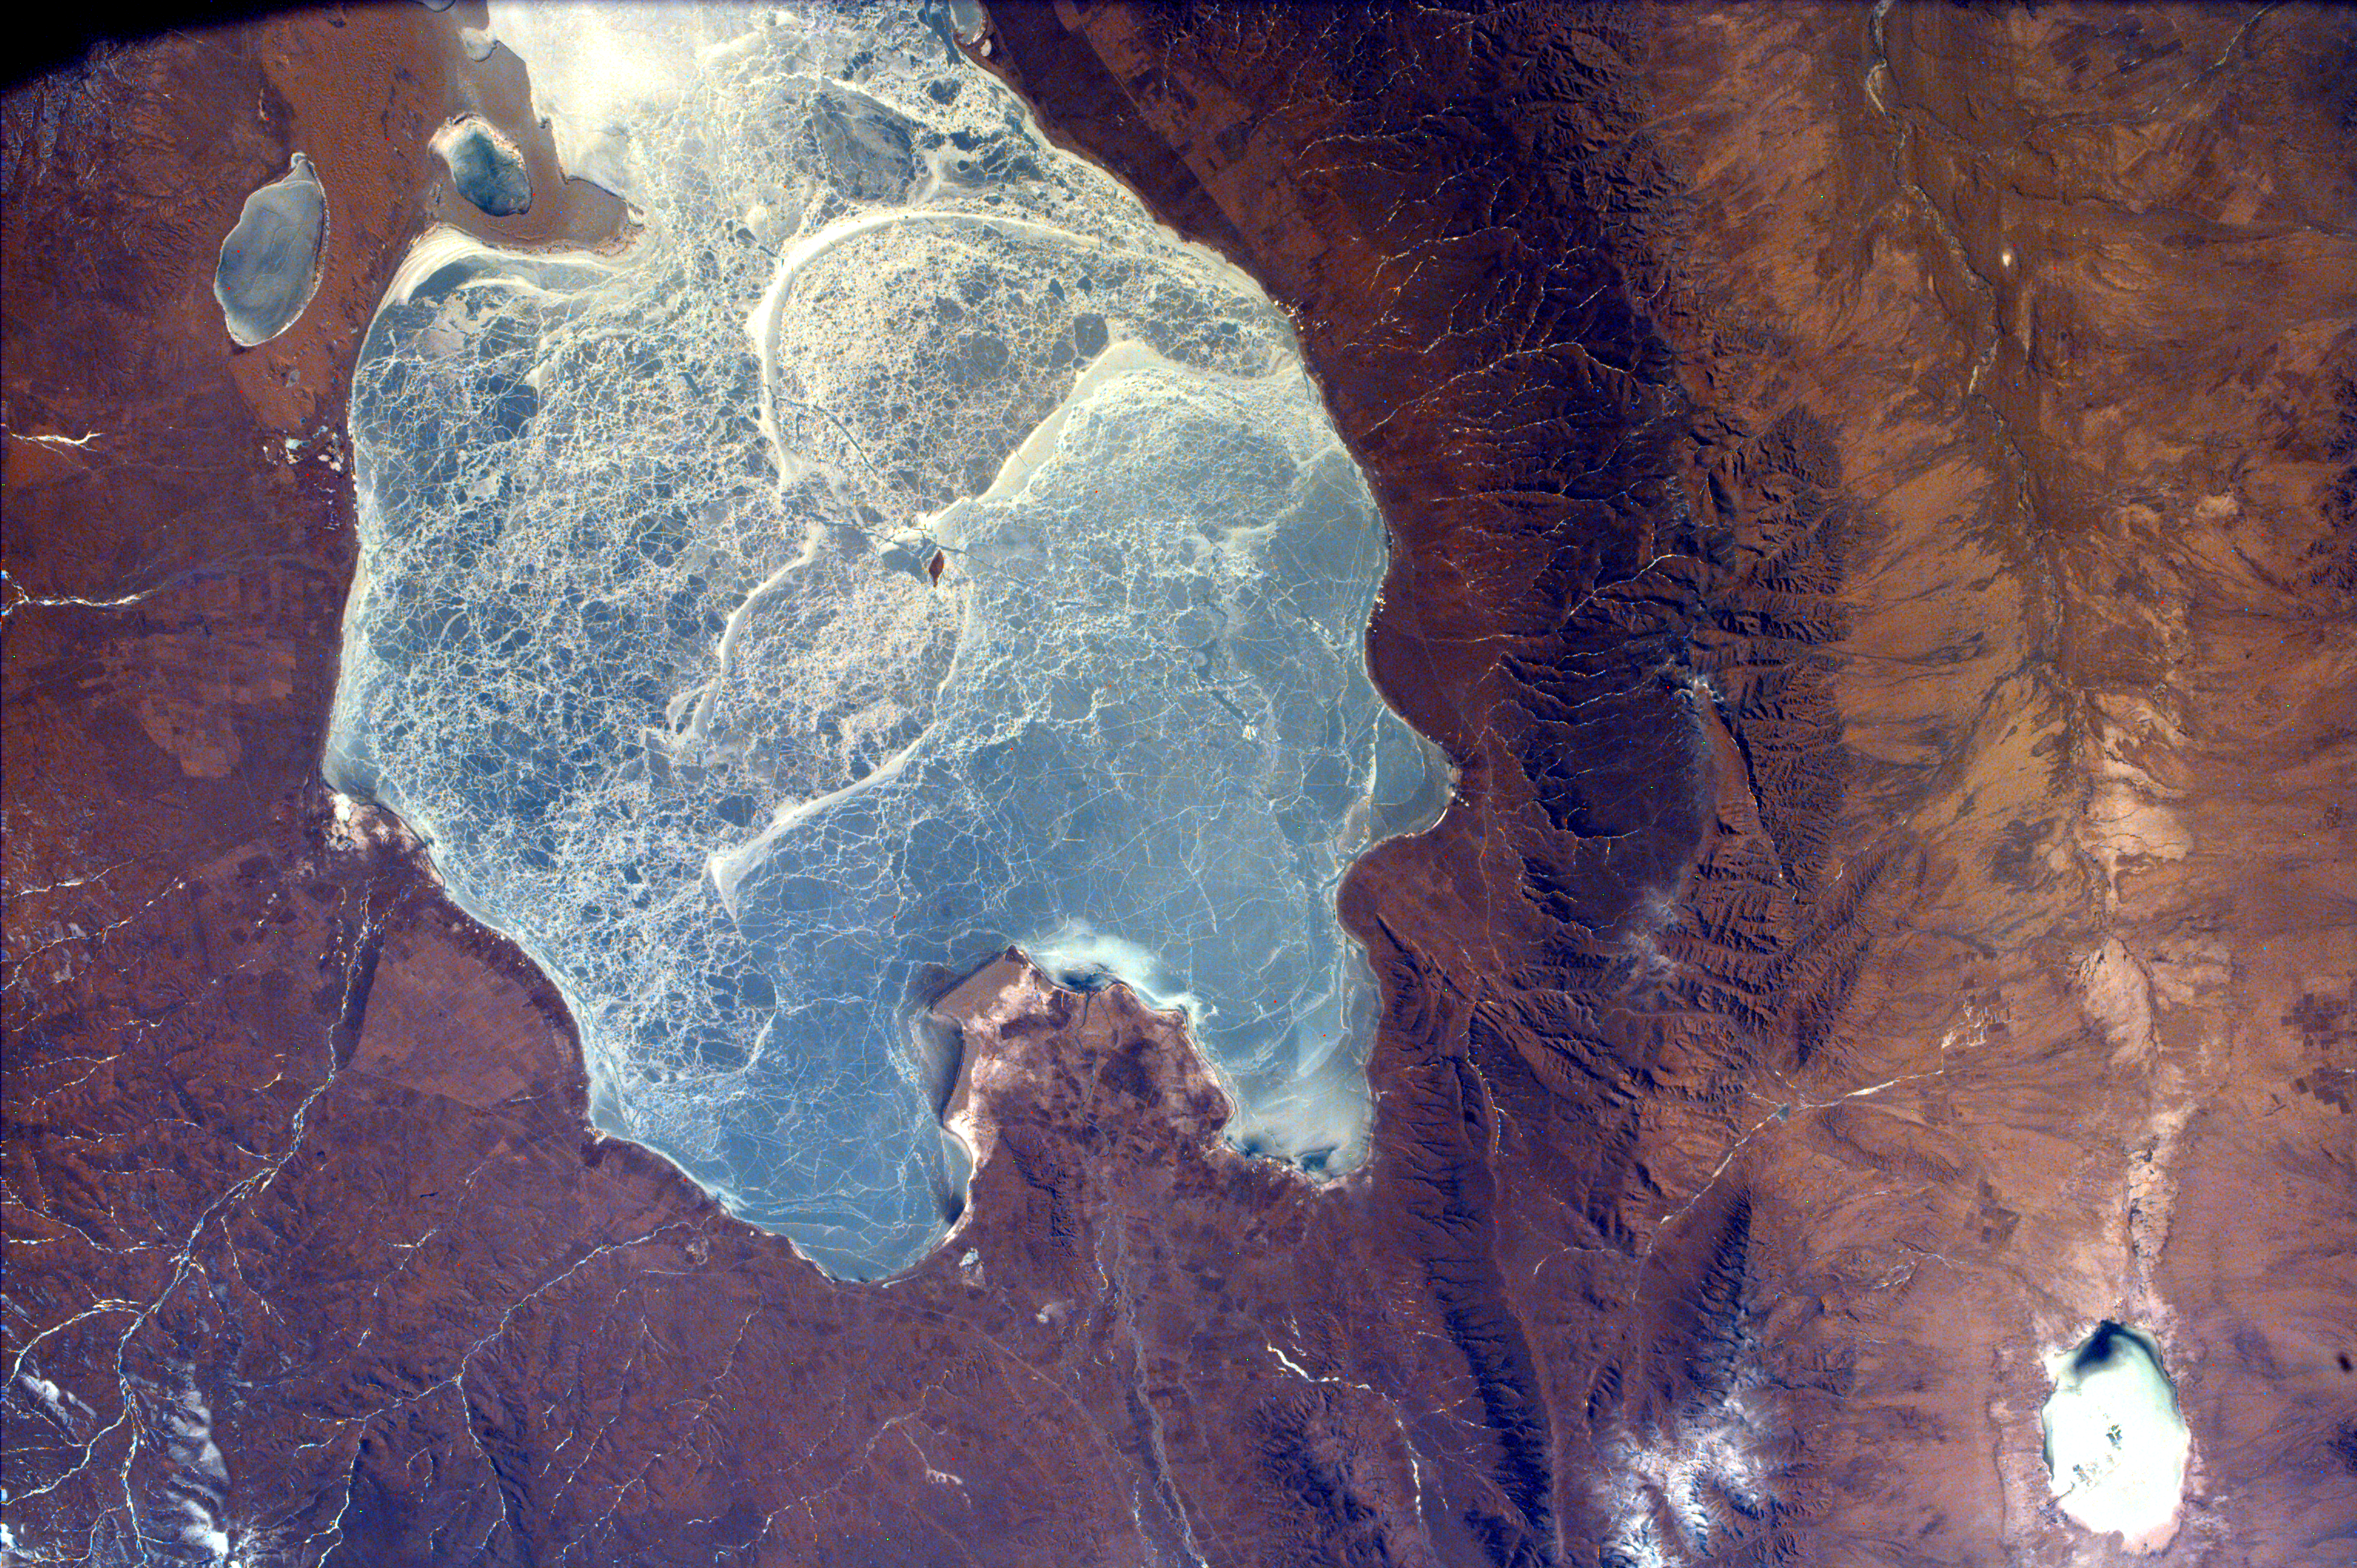

Frozen Lake Quinghai Nanshan, Northern China

This image captures almost all of Quinghai, the largest lake in China. This lake has a surface elevation of 10,450 feet; partially filling one of the eastern-most closed drainage basins of Central Asia. It is located in the Quinghai Province on the Quinghai Tibetan Plateau. Small market towns, including Tianjun and Ganga, dot the outskirts of Quinghai Lake. It is here, in one of the most ethnically diverse areas of China, that Tibetan nomads cash in their livestock.

On the shores of the lake, the Bar-headed Goose, Lesser Sandplover and Great Black-headed and Brown-headed Gulls breed. The rare Black-necked Crane and the endangered Pallas’s Fish-Eagle can also be found there. Quinghai Lake is used by scientists for telescope and sensor work because it has the advantage of a high altitude that minimizes any water vapor absorption.

This image was taken from the Space Shuttle on February 17, 2000.

Photojournal note:
EarthKAM was formerly known as KidSat.

Credit: NASA/JPL/UCSD/JSC